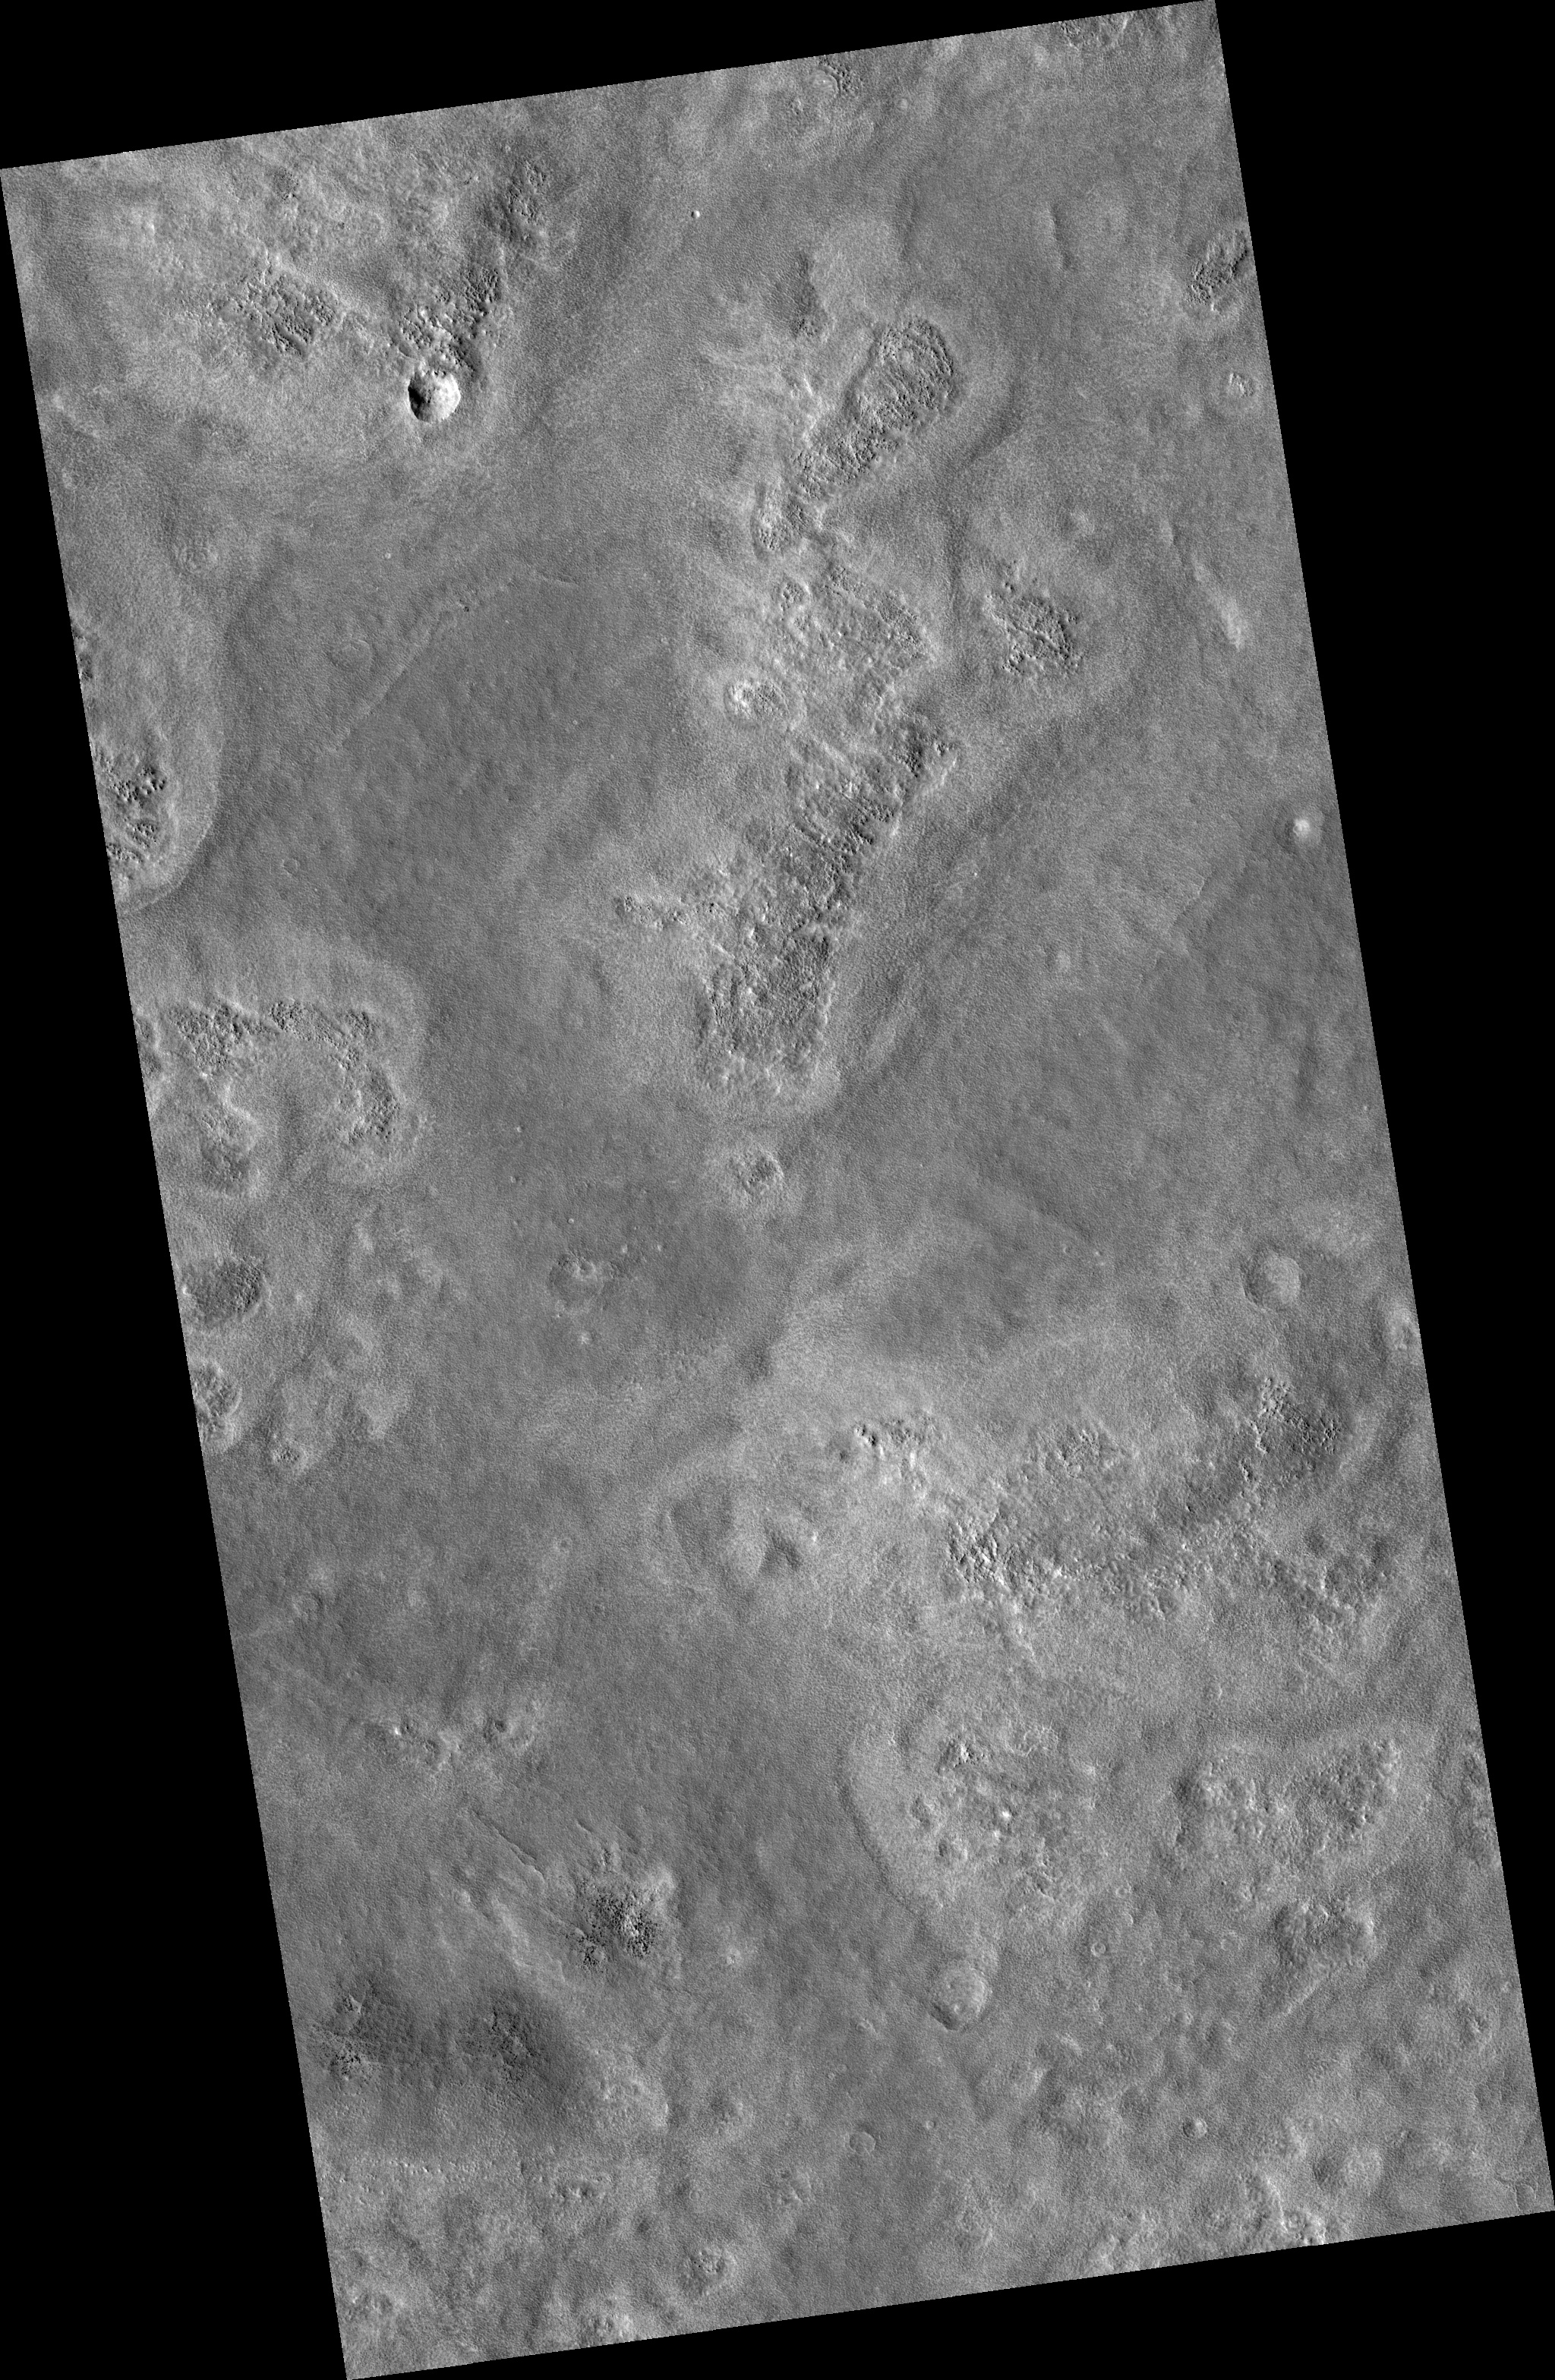

Plains West of Viking Lander 2

Image PSP_001435_2280 was taken by the High Resolution Imaging Science Experiment (HiRISE) camera onboard the Mars Reconnaissance Orbiter spacecraft on November 16, 2006. The complete image is centered at 47.7 degrees latitude, 134.0 degrees East longitude. The range to the target site was 316.0 km (197.5 miles). At this distance the image scale is 31.6 cm/pixel (with 1 x 1 binning) so objects ~95 cm across are resolved. The image shown here has been map-projected to 25 cm/pixel and north is up. The image was taken at a local Mars time of 3:11 PM and the scene is illuminated from the west with a solar incidence angle of 49 degrees, thus the sun was about 41 degrees above the horizon. At a solar longitude of 136.2 degrees, the season on Mars is Northern Summer.

NASA’s Jet Propulsion Laboratory, a division of the California Institute of Technology in Pasadena, manages the Mars Reconnaissance Orbiter for NASA’s Science Mission Directorate, Washington. Lockheed Martin Space Systems, Denver, is the prime contractor for the project and built the spacecraft. The High Resolution Imaging Science Experiment is operated by the University of Arizona, Tucson, and the instrument was built by Ball Aerospace and Technology Corp., Boulder, Colo.

Credit: NASA/JPL/Univ. of Arizona